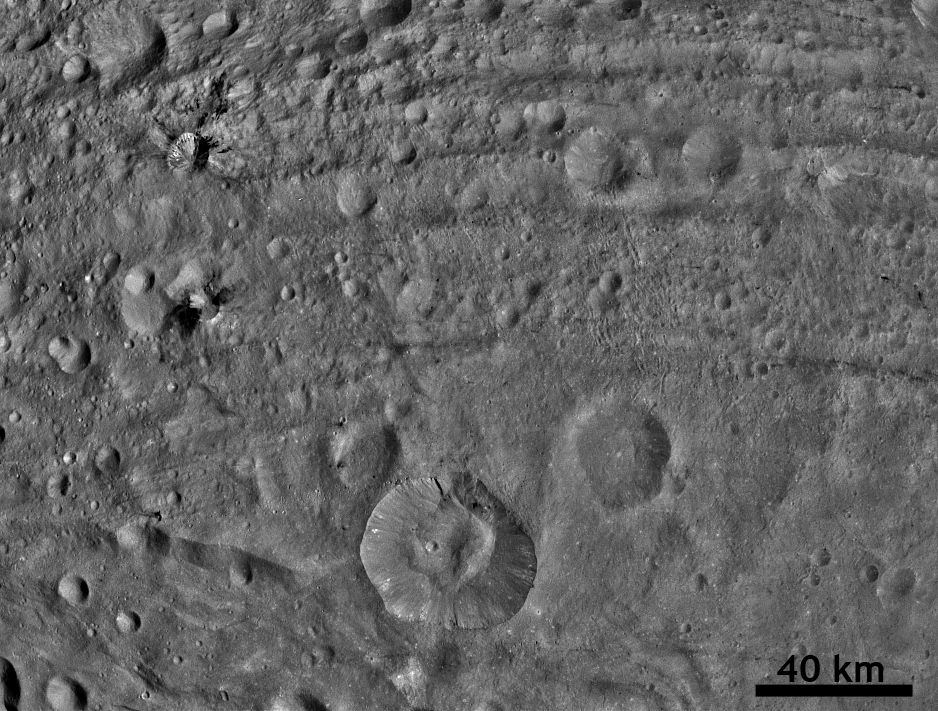

Worm-like Markings on Vesta’s Surface

NASA’s Dawn spacecraft obtained this image with its framing camera on Aug. 29, 2011. This image, taken through the framing camera’s clear filter, shows dark material at impact craters, up to 12.5 miles-wide (20 kilometer-wide) and sets of worm-like tracks in the north-south direction. The image has a resolution of 254 meters per pixel.

The Dawn mission to Vesta and Ceres is managed by the Jet Propulsion Laboratory, Pasadena, Calif., for NASA’s Science Mission Directorate, Washington, D.C. It is a project of the Discovery Program managed by NASA’s Marshall Space Flight Center, Huntsville, Ala. UCLA, is responsible for overall Dawn mission science. Orbital Sciences Corporation of Dulles, Va., designed and built the Dawn spacecraft.

The framing cameras were developed and built under the leadership of the Max Planck Institute for Solar System Research, Katlenburg-Lindau, Germany, with significant contributions by the German Aerospace Center (DLR) Institute of Planetary Research, Berlin, and in coordination with the Institute of Computer and Communication Network Engineering, Braunschweig. The framing camera project is funded by NASA, the Max Planck Society and DLR. JPL is a division of the California Institute of Technology, in Pasadena.

Credit: NASA/JPL-Caltech/UCLA/MPS/DLR/IDA